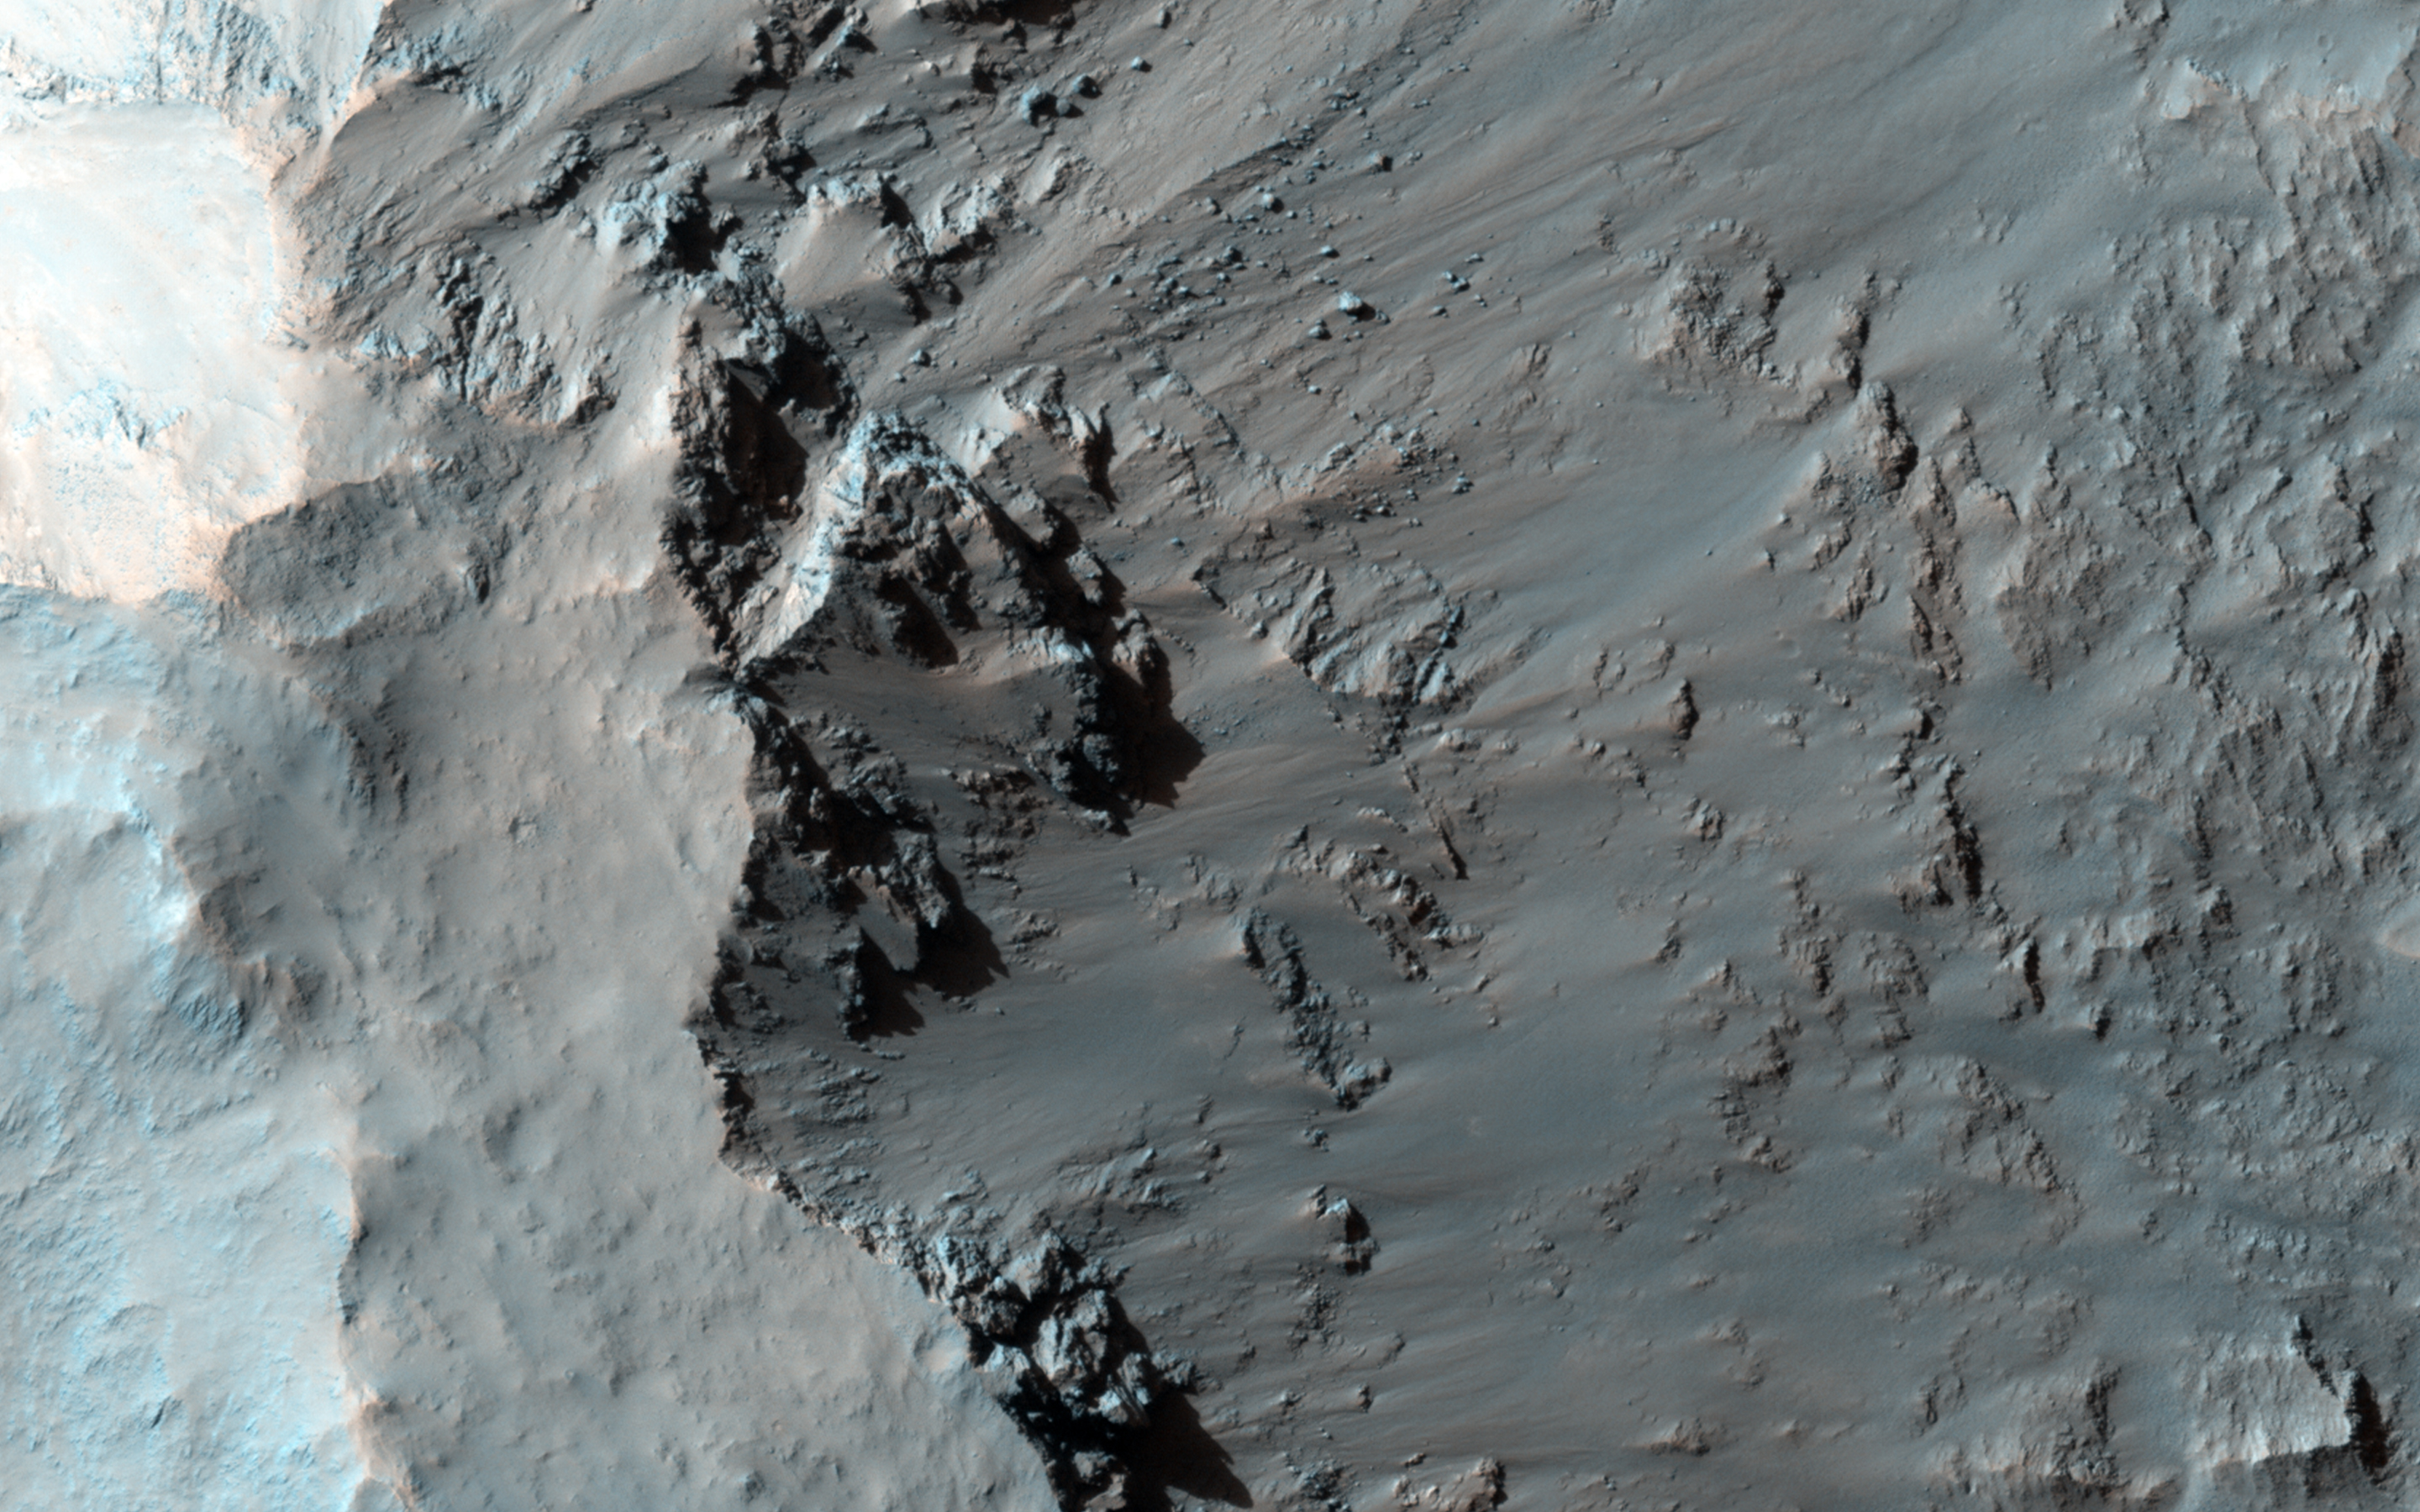

Possible Opaline Silica in the Central Uplift of Elorza Crater

Elorza Crater is an approximately 40-kilometer diameter complex crater located at 304.8 degrees east, 8.76 degrees north, about 300 kilometers north of Coprates Chasma. This image centers on the southwestern portion of the central uplift, and is characterized by numerous bedrock exposures and coherent impact melt flows.

The distinguishing feature of this central uplift is the various types of bedrock that are observable at the surface. This image shows uplifted massive fractured bedrock that is visible directly adjacent to dark-toned flow materials, which are interpreted to be impact melt flows.

At full resolution, it is possible to distinguish the stratigraphic relationship between these two units; the impact melt appears to be eroding up the slope, exposing the underlying bedrock. Examining an image from the Compact Reconnaissance Imaging Spectrometer for Mars (or CRISM, another instrument on MRO), a spectral signature can be observed that strongly correlates with this exposed bedrock, which is consistent with opaline silica.

Directly northwest of this feature is uplifted bedrock with distinct intact layering, a common feature visible in central uplifts of impact craters near Valles Marineris. Understanding where each bedrock unit originated, and how it was subsequently exposed during the impact process, is a complex problem that relies upon synthesizing several remote sensing data sets available for Mars.

Refer to the caption for ESP_021551_1710 for an image covering almost the full width of Elorza’s central uplift.

HiRISE is one of six instruments on NASA’s Mars Reconnaissance Orbiter. The University of Arizona, Tucson, operates HiRISE, which was built by Ball Aerospace & Technologies Corp., Boulder, Colorado. NASA’s Jet Propulsion Laboratory, a division of the California Institute of Technology in Pasadena, manages the Mars Reconnaissance Orbiter Project for NASA’s Science Mission Directorate, Washington.

Credit: NASA/JPL-Caltech/University of Arizona